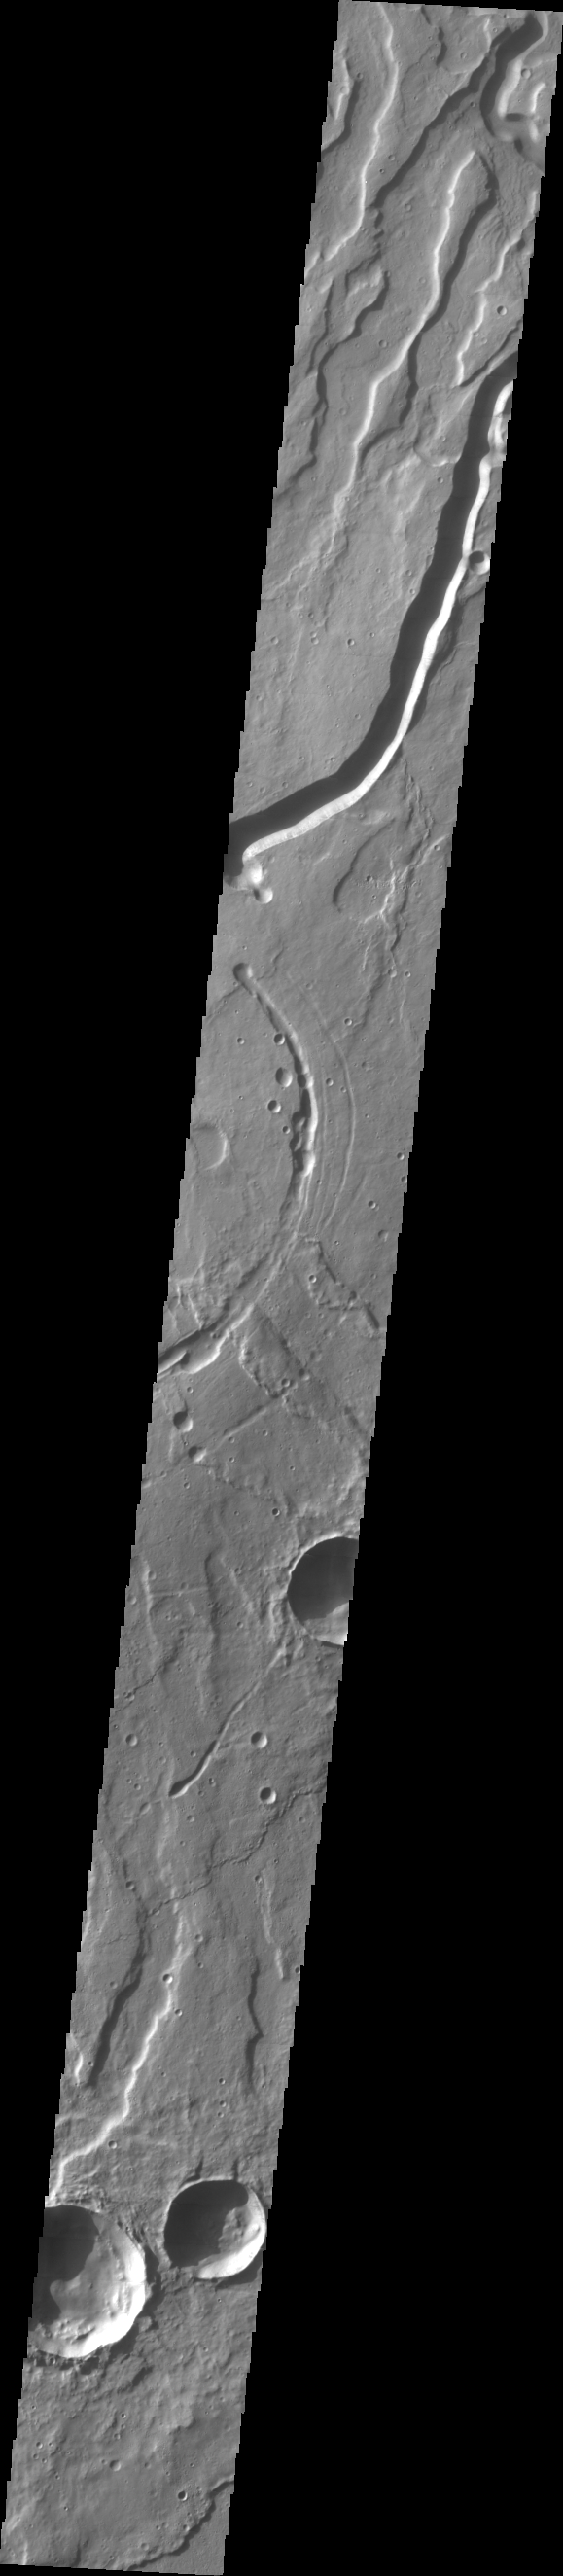

Tyrrhena Patera

This week we will be examining images of Tyrrhena Patera and its surroundings. Tyrrhena Patera is one of several moderate sized volcanoes located in the Martian southern highlands. While the volcanic edifice is only moderate in size (when compared to the larger Tharsis volcanoes), the surrounding volcanic materials cover an extensive area. Deep eroded channels on the slope of the volcano indicate that the volcano itself is likely composed of pyroclastic materials rather than flow materials.

Image information: VIS instrument. Latitude -21.5, Longitude 106.9 East (253.1 West). 70 meter/pixel resolution.

Note: this THEMIS visual image has not been radiometrically nor geometrically calibrated for this preliminary release. An empirical correction has been performed to remove instrumental effects. A linear shift has been applied in the cross-track and down-track direction to approximate spacecraft and planetary motion. Fully calibrated and geometrically projected images will be released through the Planetary Data System in accordance with Project policies at a later time.

NASA’s Jet Propulsion Laboratory manages the 2001 Mars Odyssey mission for NASA’s Office of Space Science, Washington, D.C. The Thermal Emission Imaging System (THEMIS) was developed by Arizona State University, Tempe, in collaboration with Raytheon Santa Barbara Remote Sensing. The THEMIS investigation is led by Dr. Philip Christensen at Arizona State University. Lockheed Martin Astronautics, Denver, is the prime contractor for the Odyssey project, and developed and built the orbiter. Mission operations are conducted jointly from Lockheed Martin and from JPL, a division of the California Institute of Technology in Pasadena.

Credit: NASA/JPL/Arizona State University